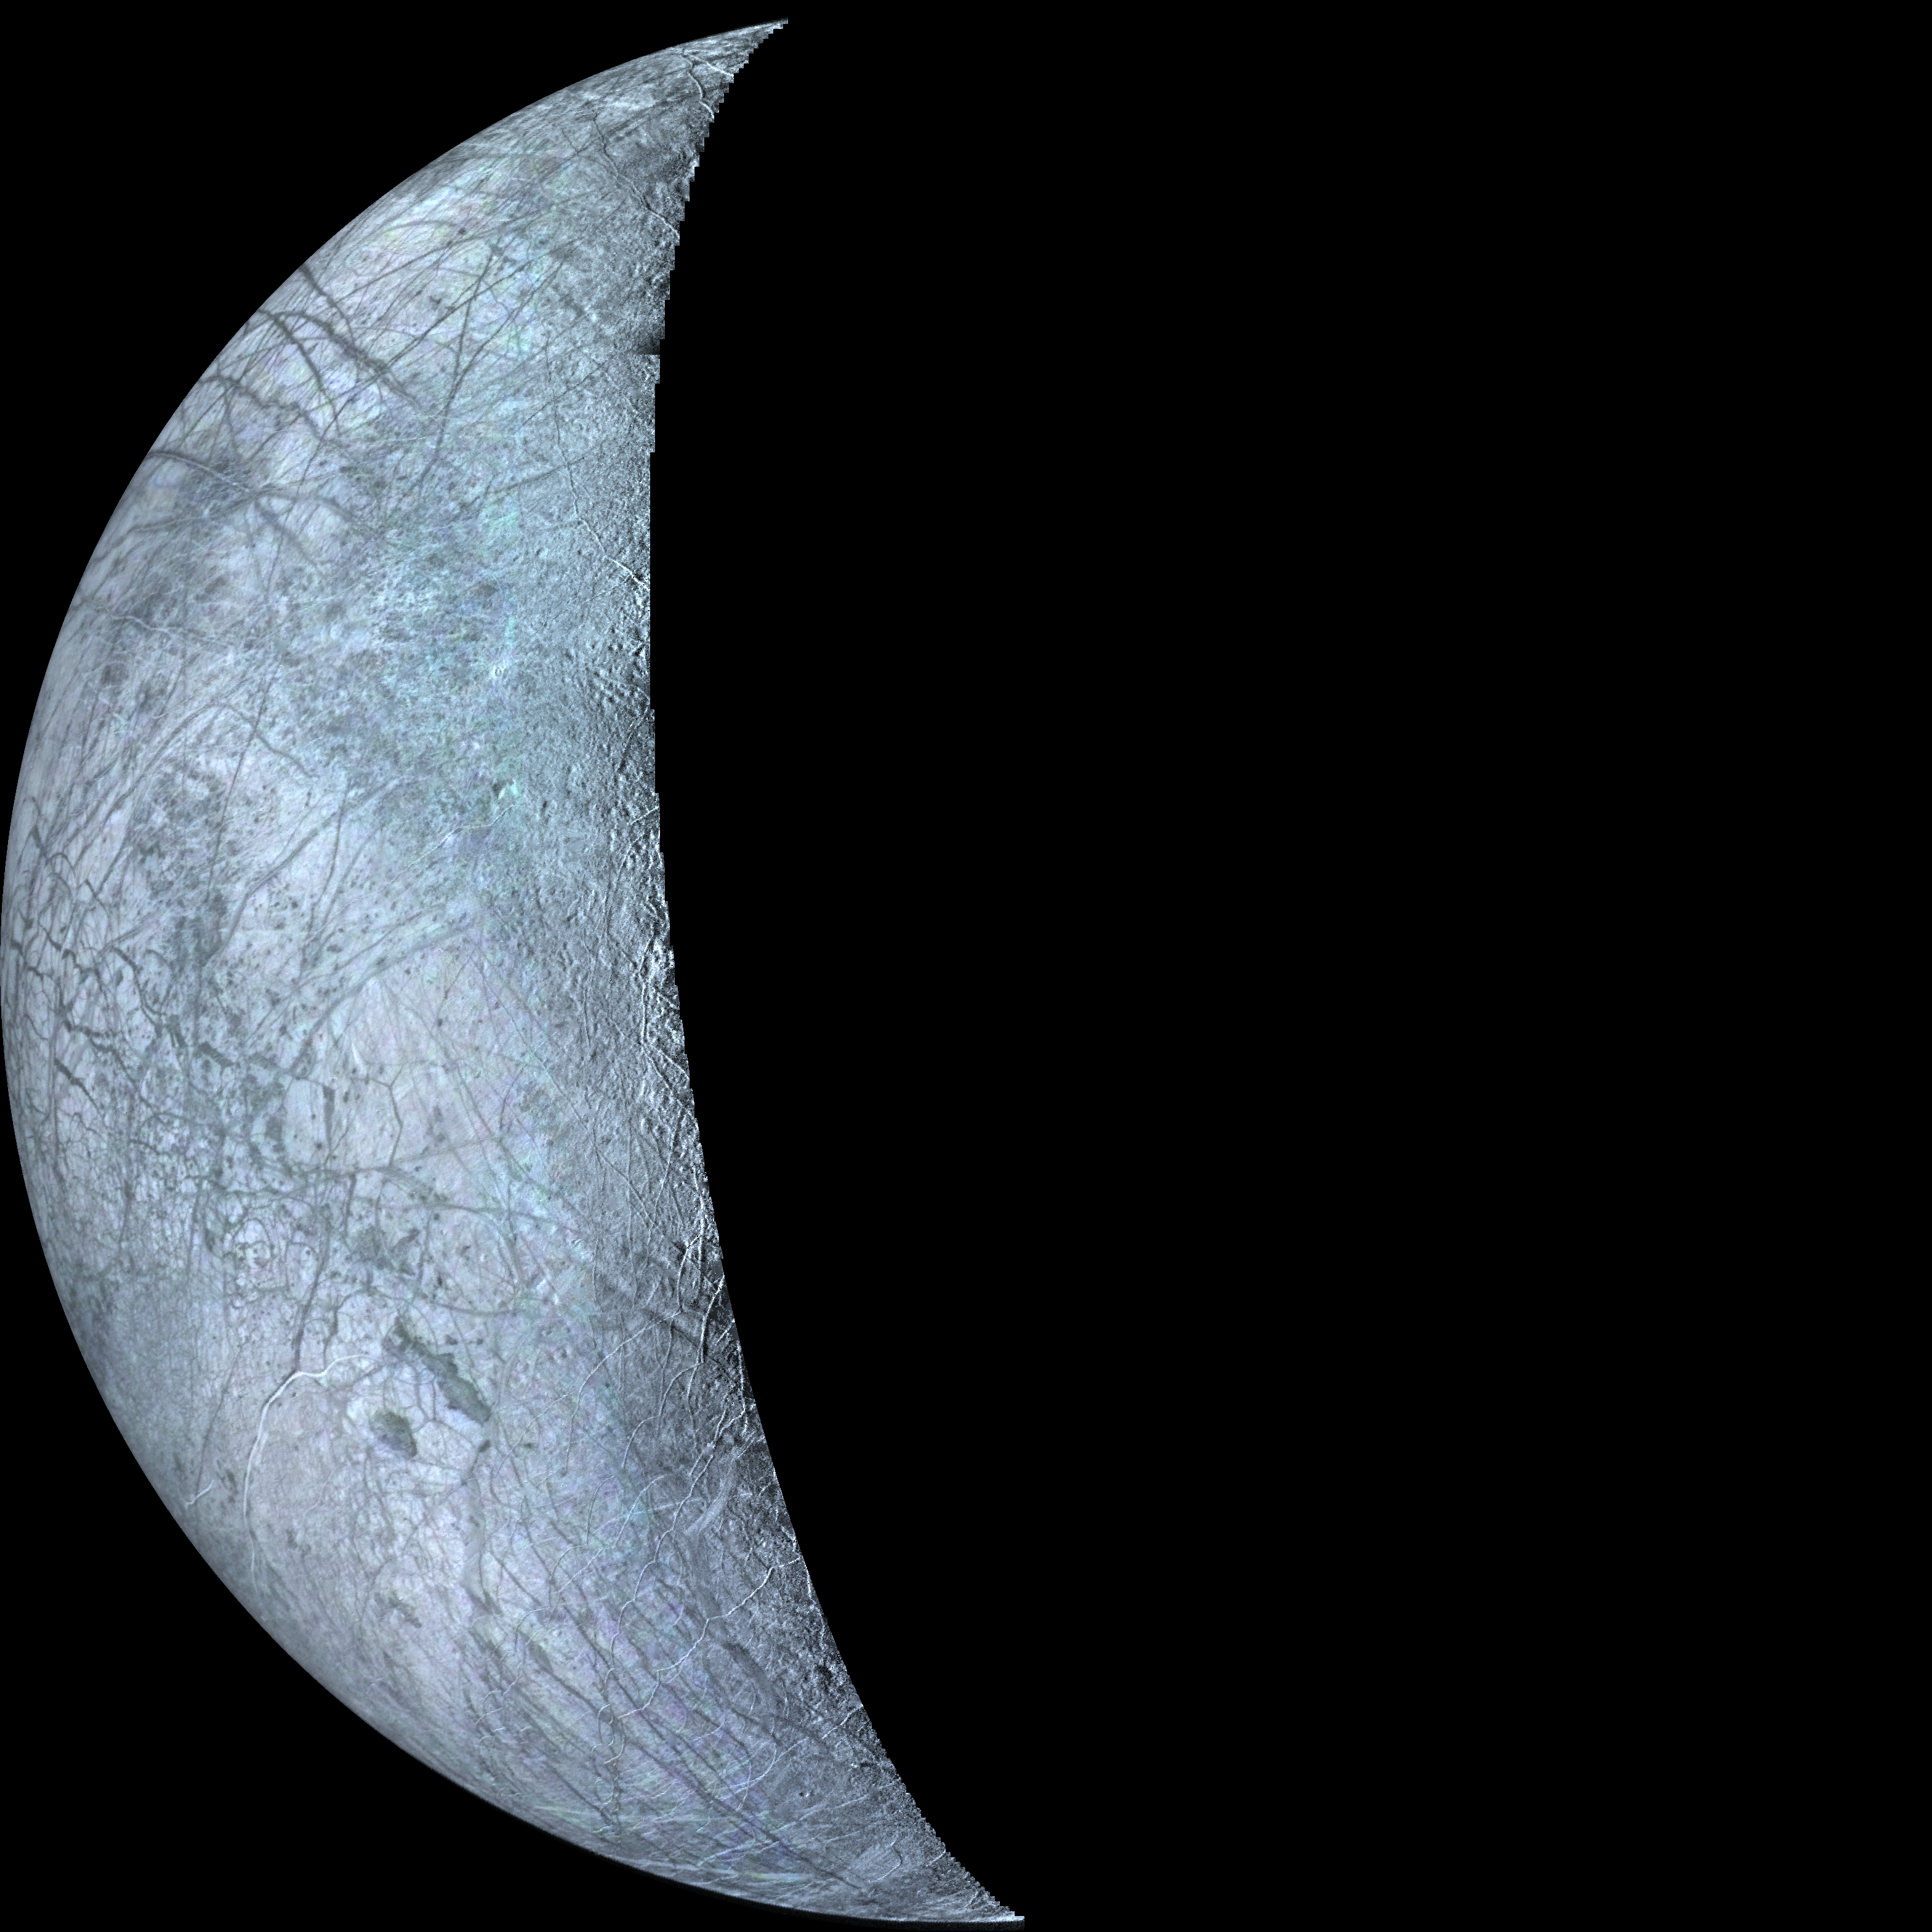

Europa Crescent

This mosaic of Europa, the smallest Galilean satellite, was taken by Voyager 2. This face of Europa is centered at about the 300 degree meridian. The bright areas are probably ice deposits, whereas the darkened areas may be the rocky surface or areas with a more patchy distribution of ice. The most unusual features are the systems of long linear structures that cross the surface in various directions. Some of these linear structures are over 1,000 kilometers long and about 2 or 3 kilometers wide. They may be fractures or faults which have disrupted the surface.

Credit: NASA/JPL/USGS